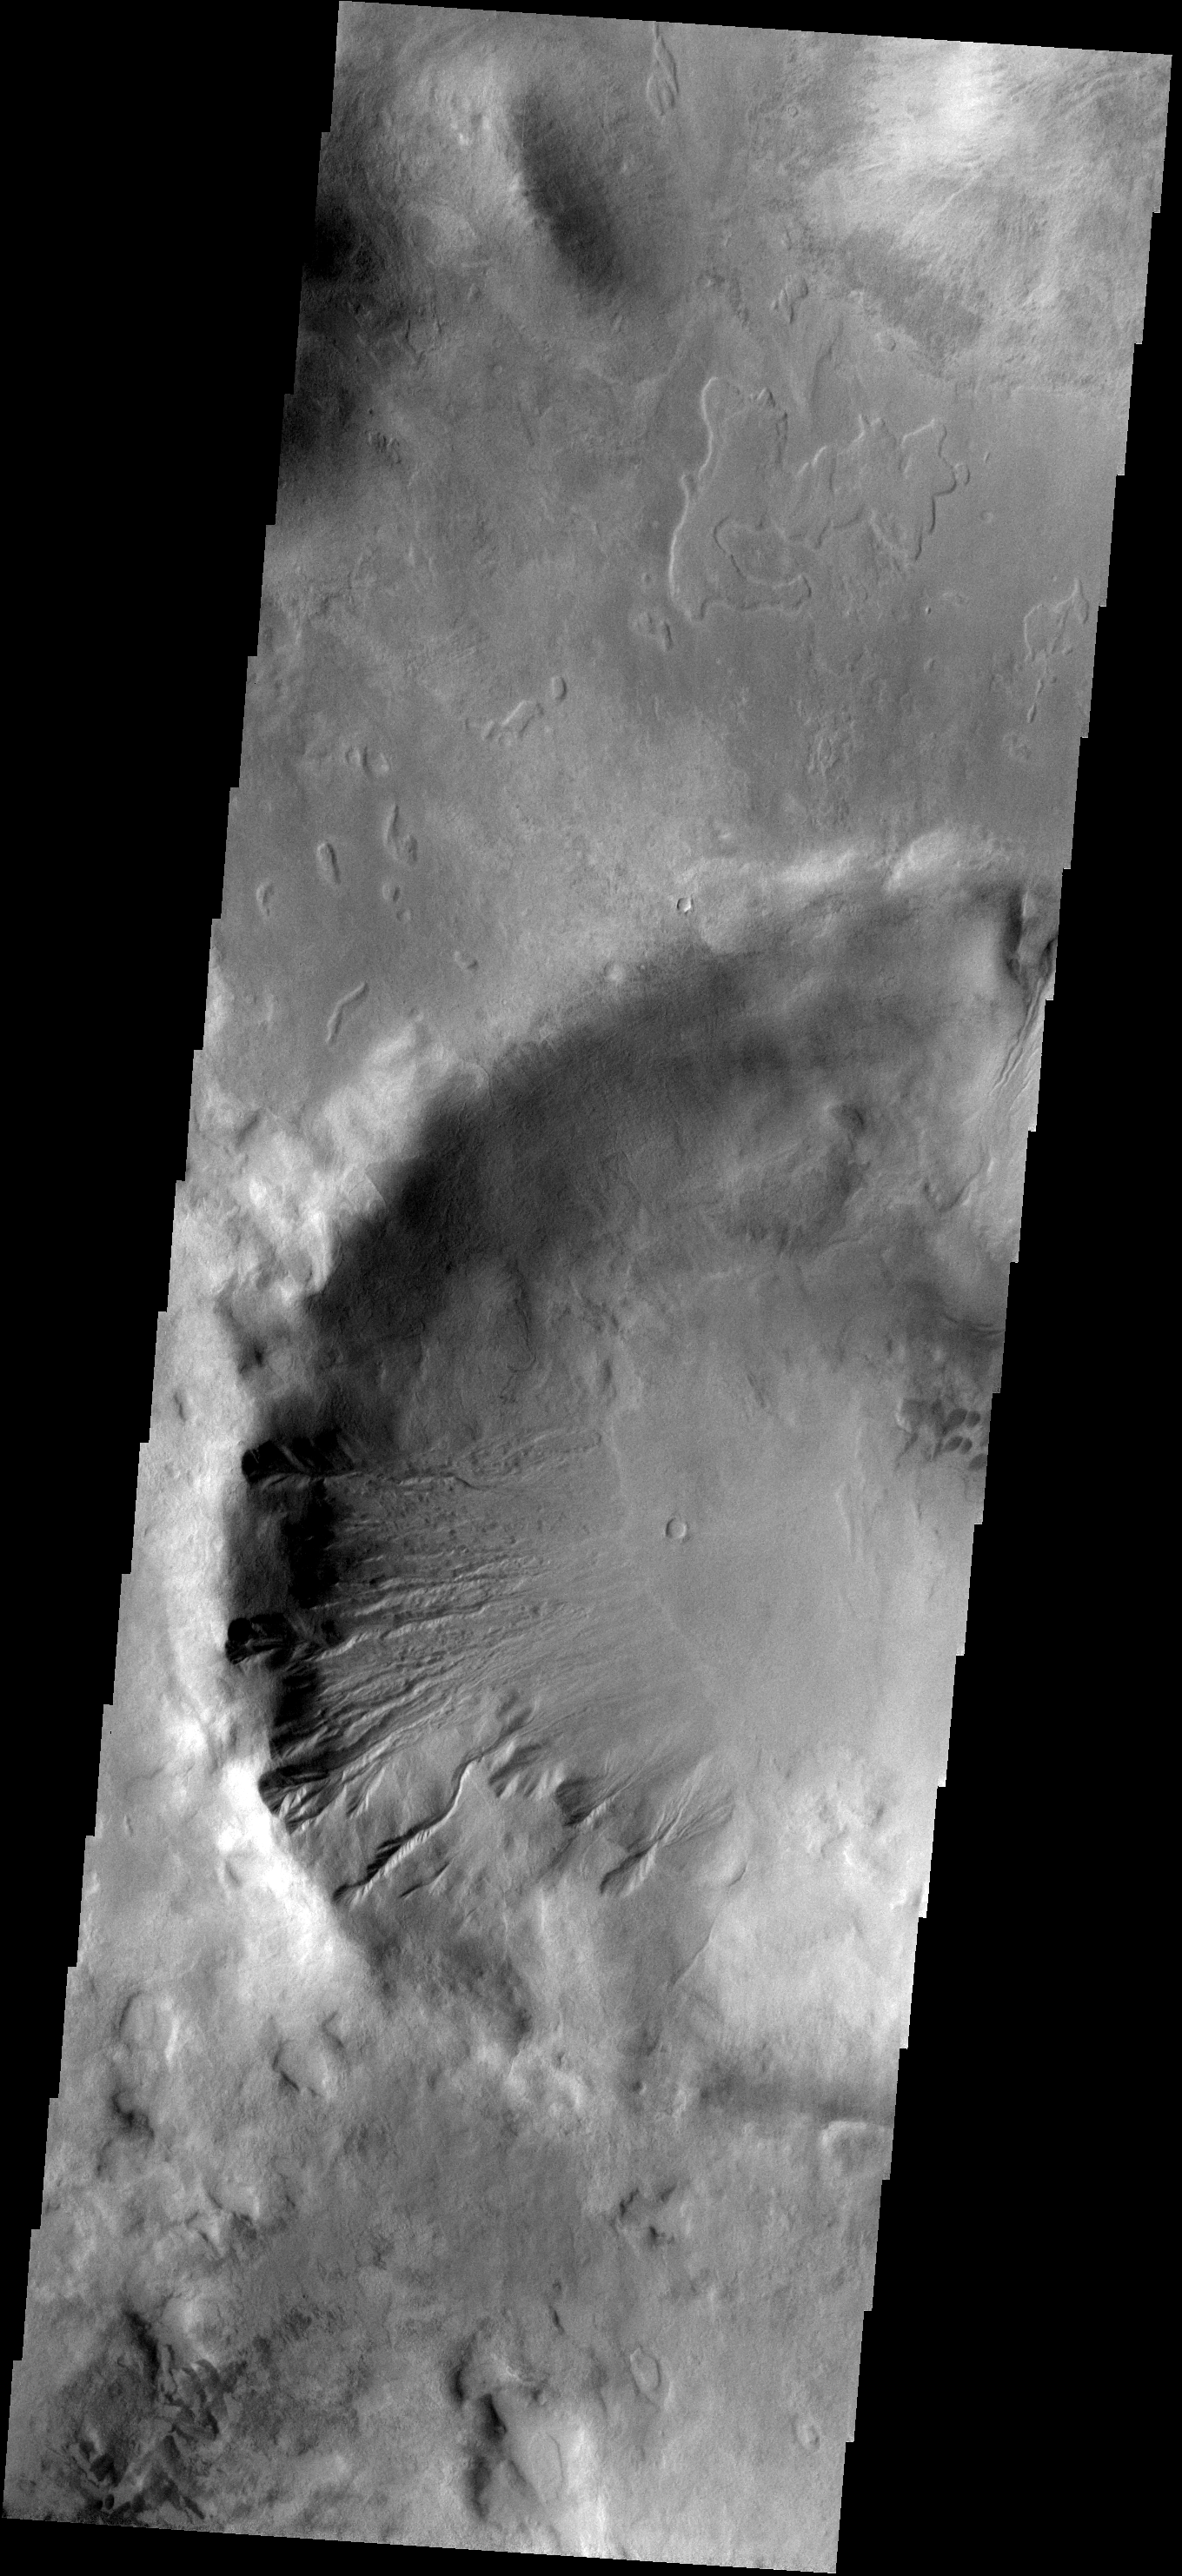

Gali Gullies

The gullies in this image of Gali Crater occur on the northfacing/sunfacing slope.

Image information: VIS instrument. Latitude -43.7N, Longitude 322.7E. 17 meter/pixel resolution.

Please see the THEMIS Data Citation Note for details on crediting THEMIS images.

Note: this THEMIS visual image has not been radiometrically nor geometrically calibrated for this preliminary release. An empirical correction has been performed to remove instrumental effects. A linear shift has been applied in the cross-track and down-track direction to approximate spacecraft and planetary motion. Fully calibrated and geometrically projected images will be released through the Planetary Data System in accordance with Project policies at a later time.

NASA’s Jet Propulsion Laboratory manages the 2001 Mars Odyssey mission for NASA’s Office of Space Science, Washington, D.C. The Thermal Emission Imaging System (THEMIS) was developed by Arizona State University, Tempe, in collaboration with Raytheon Santa Barbara Remote Sensing. The THEMIS investigation is led by Dr. Philip Christensen at Arizona State University. Lockheed Martin Astronautics, Denver, is the prime contractor for the Odyssey project, and developed and built the orbiter. Mission operations are conducted jointly from Lockheed Martin and from JPL, a division of the California Institute of Technology in Pasadena.

Credit: NASA/JPL/ASU